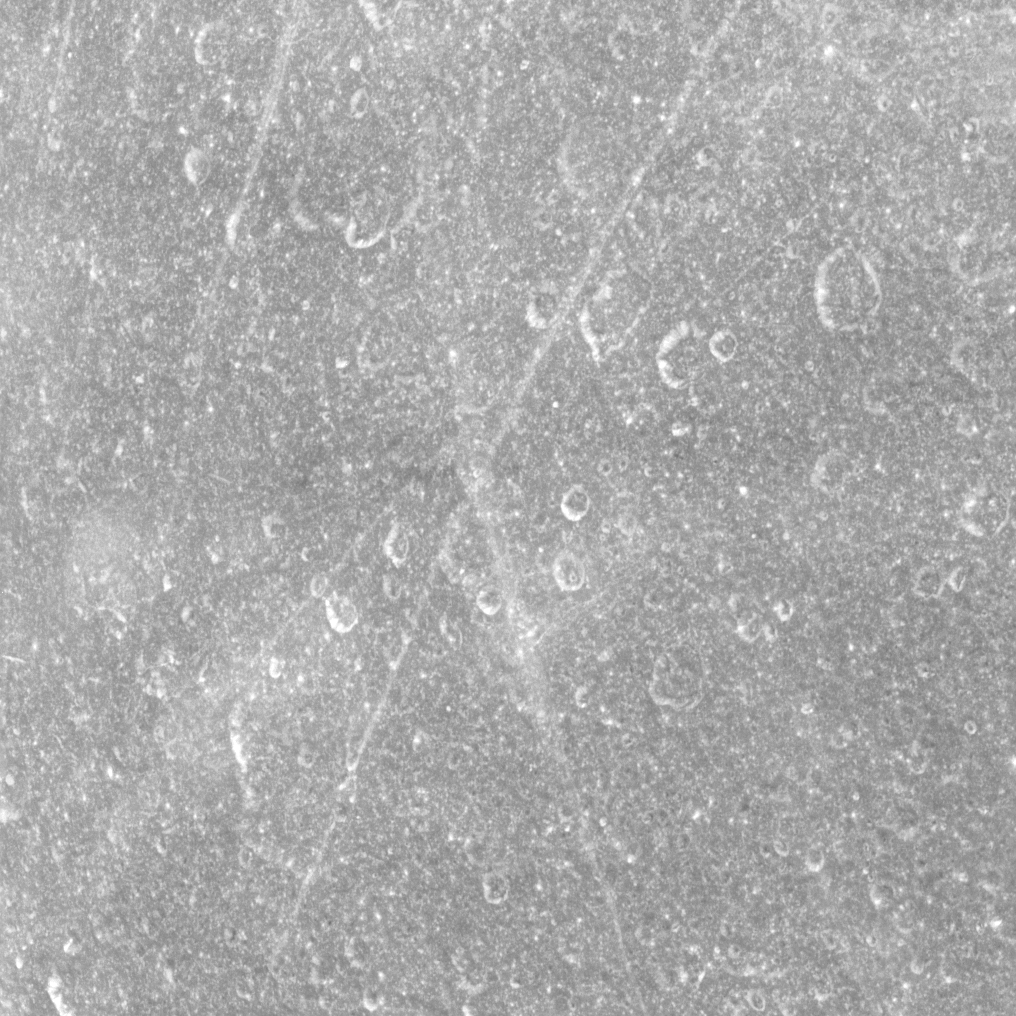

Crisscrossing Rhea

Thin lineaments cross back and forth on the surface of Saturn’s moon Rhea in this equatorial view.

These lines can be seen intersecting craters on Rhea (1528 kilometers, 949 miles across). This view is centered on terrain at 0 degrees north latitude, 165 degrees west longitude.

See PIA08871 for an earlier, false-color view that includes surface features such as these.

The image was taken in visible light with the Cassini spacecraft narrow-angle camera on Jan. 11, 2011. The view was acquired at a distance of approximately 41,000 kilometers (25,000 miles) from Rhea and at a Sun-Rhea-spacecraft, or phase, angle of 15 degrees. Image scale is 238 meters (781 feet) per pixel.

The Cassini-Huygens mission is a cooperative project of NASA, the European Space Agency and the Italian Space Agency. The Jet Propulsion Laboratory, a division of the California Institute of Technology in Pasadena, manages the mission for NASA’s Science Mission Directorate, Washington, D.C. The Cassini orbiter and its two onboard cameras were designed, developed and assembled at JPL. The imaging operations center is based at the Space Science Institute in Boulder, Colo.

Credit: NASA/JPL/Space Science Institute